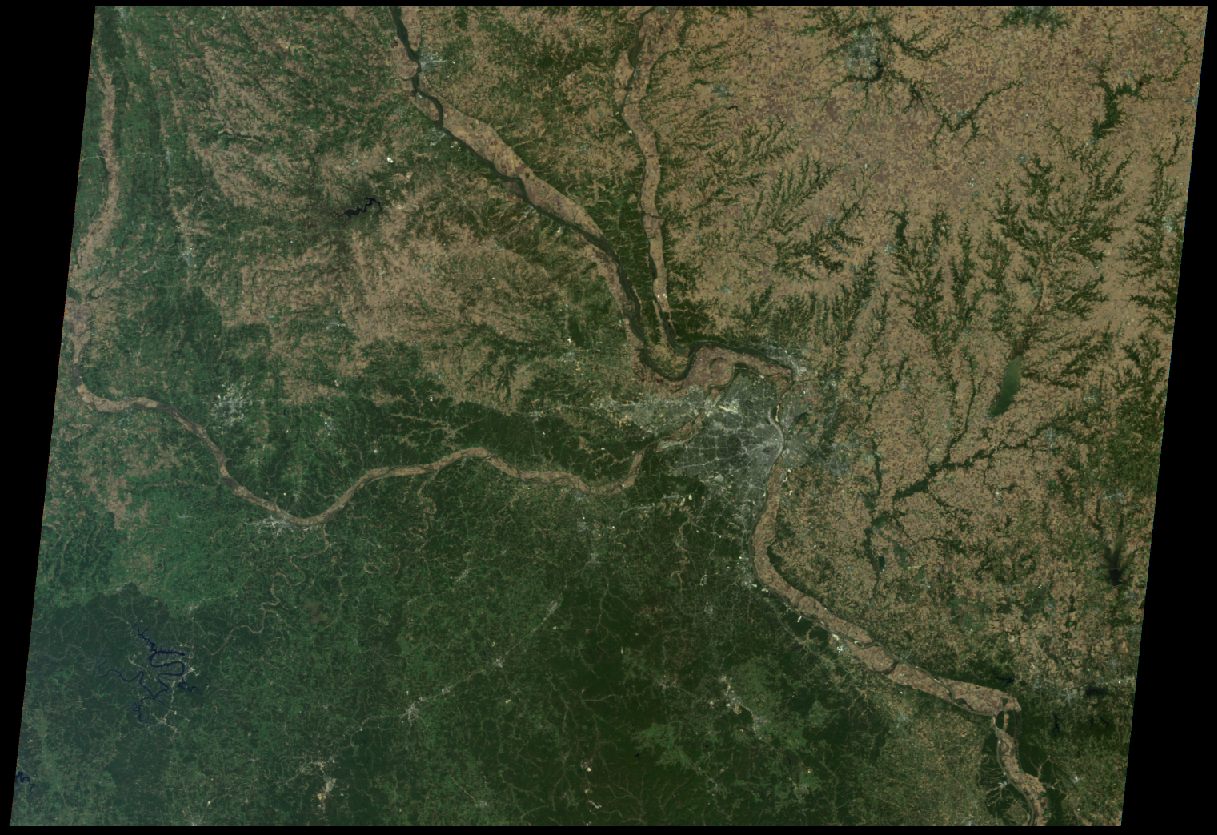

St. Louis, Missouri

St. Louis is tucked in a bend of the Mississippi River, just south of the point at which the Illinois River joins the larger Mississippi, and where the Missouri River flows in from the west. Drainage patterns to the east, on the Illinois side, are highlighted with green vegetation. Meandering rivers in the verdant Ozark Plateau appear to the south and west.

This true-color view from NASA’s Multi-angle Imaging SpectroRadiometer (MISR) was taken with the instrument’s downward looking (nadir) camera on October 15, 2005. The urban areas of greater St. Louis show up as grey-white, including nearby Kirkwood, Webster Groves, Clayton, University City, Ferguson, St. Ann, St. Charles, and East St. Louis. The region is home to nearly three million people.

MISR was built and is managed by NASA’s Jet Propulsion Laboratory, Pasadena, Calif., for NASA’s Science Mission Directorate, Washington, DC. The Terra satellite is managed by NASA’s Goddard Space Flight Center, Greenbelt, Md. JPL is a division of the California Institute of Technology.

Credit: NASA/GSFC/LaRC/JPL, MISR Team